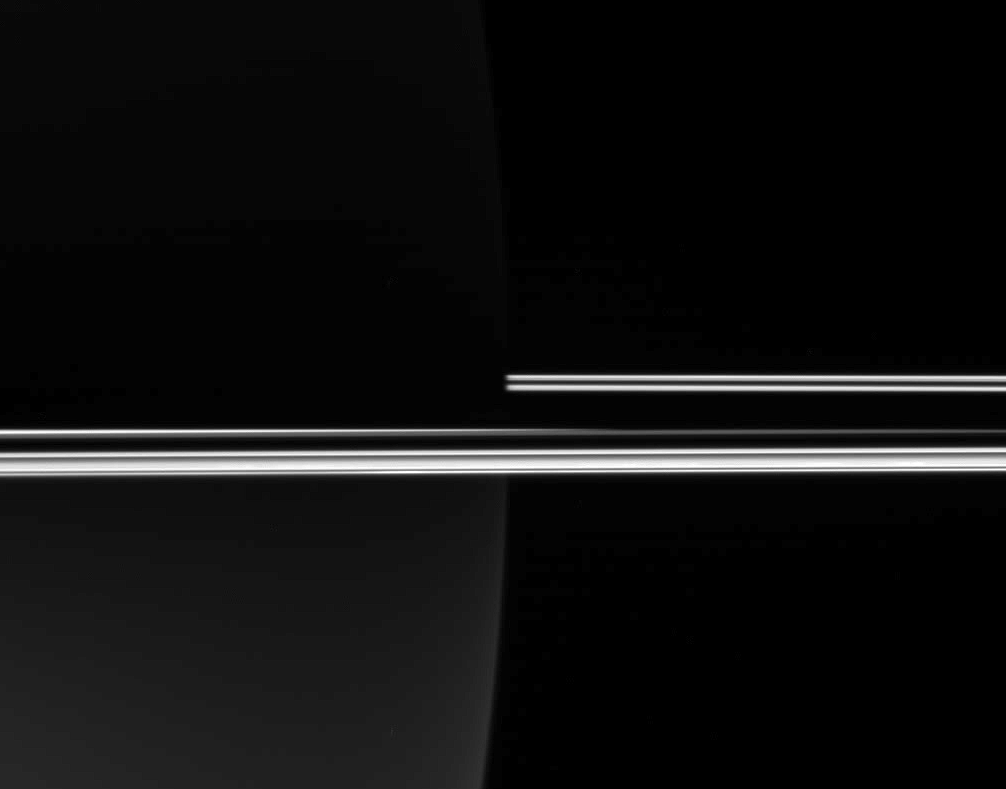

Rings Against a Dark Planet

The Cassini spacecraft looked toward the darkened night side of Saturn to capture the eerie glow of the rings, which, not being blocked by the planet’s bulk, remained brilliant in full sunlight.

The image was taken in visible light with the Cassini spacecraft wide-angle camera on Dec. 24, 2005, at a distance of approximately 286,000 kilometers (178,000 miles) from Saturn. The image scale is 13 kilometers (8 miles) per pixel.

The Cassini-Huygens mission is a cooperative project of NASA, the European Space Agency and the Italian Space Agency. The Jet Propulsion Laboratory, a division of the California Institute of Technology in Pasadena, manages the mission for NASA’s Science Mission Directorate, Washington, D.C. The Cassini orbiter and its two onboard cameras were designed, developed and assembled at JPL. The imaging operations center is based at the Space Science Institute in Boulder, Colo.

Credit: NASA/JPL/Space Science Institute